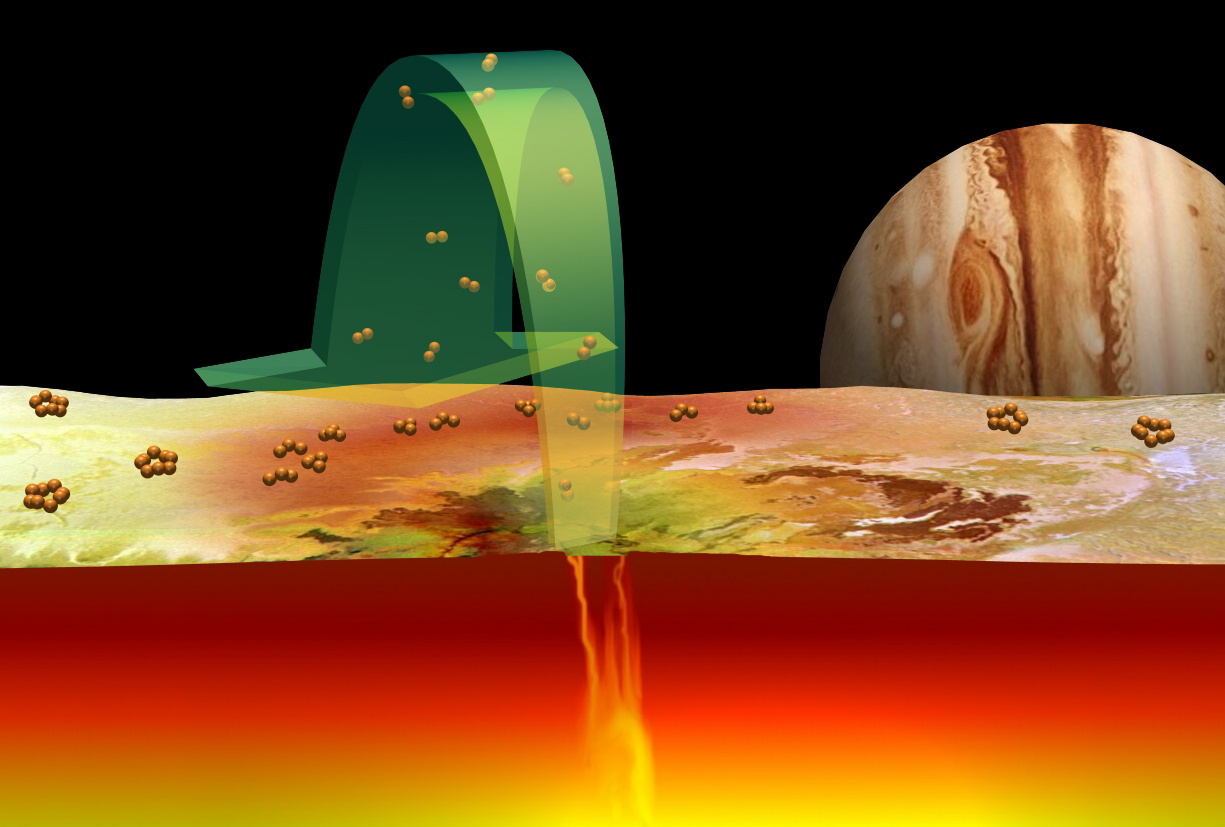

The Role of Sulfur in Io’s Volcanoes

Current scientific ideas about the role of sulfur in volcanoes on Jupiter’s moon Io are illustrated. Sulfur gas consisting of pairs of sulfur atoms (S2), detected above Io’s volcano Pele by the Hubble Space Telescope in October 1999, is ejected from the hot vents of Io’s volcanoes (green arrow). The sulfur gas lands on the cold surface, where the sulfur atoms rearrange into molecules of three or four atoms (S3, S4), which give the surface a red color. Eventually the atoms rearrange into their most stable configuration, rings of eight atoms (S8), which form ordinary pale yellow sulfur.

Credit: NASA/JPL/Lowell Observatory